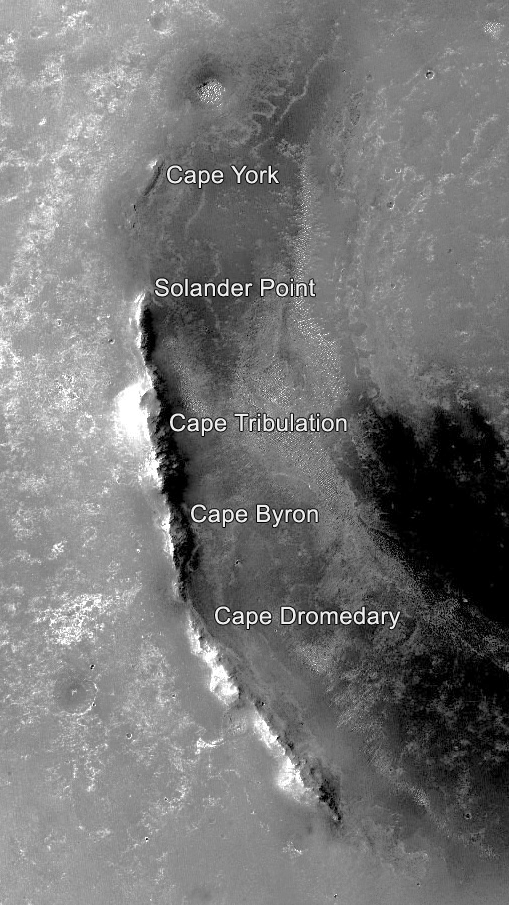

Segments on Western Rim of Endeavour Crater, Mars

This orbital image of the western rim of Mars’ Endeavour Crater covers an area about 5 miles (8 kilometers) east-west by about 9 miles (14 kilometers) north-south and indicates the names of some of the raised segments of the rim.

NASA’s Mars Exploration Rover Opportunity arrived at Endeavour in 2011 after exploring smaller craters to the northwest during its first six years on Mars. It initially explored the “Cape York” segment, then headed south. It reached the northern end of “Cape Tribulation” in late 2014 and the southern tip of that segment in April 2017. A key destination in the “Cape Byron” segment is “Perseverance Valley,” where the rover team plans to investigate whether the valley was carved by water, wind or a debris flow initiated by water.

This image is from the Context Camera on NASA’s Mars Reconnaissance Orbiter. Malin Space Science Systems, San Diego, California, built and operates that camera. NASA’s Jet Propulsion Laboratory, a division of Caltech in Pasadena, California, built and operates Opportunity.

Credit: NASA/JPL-Caltech/MSSS